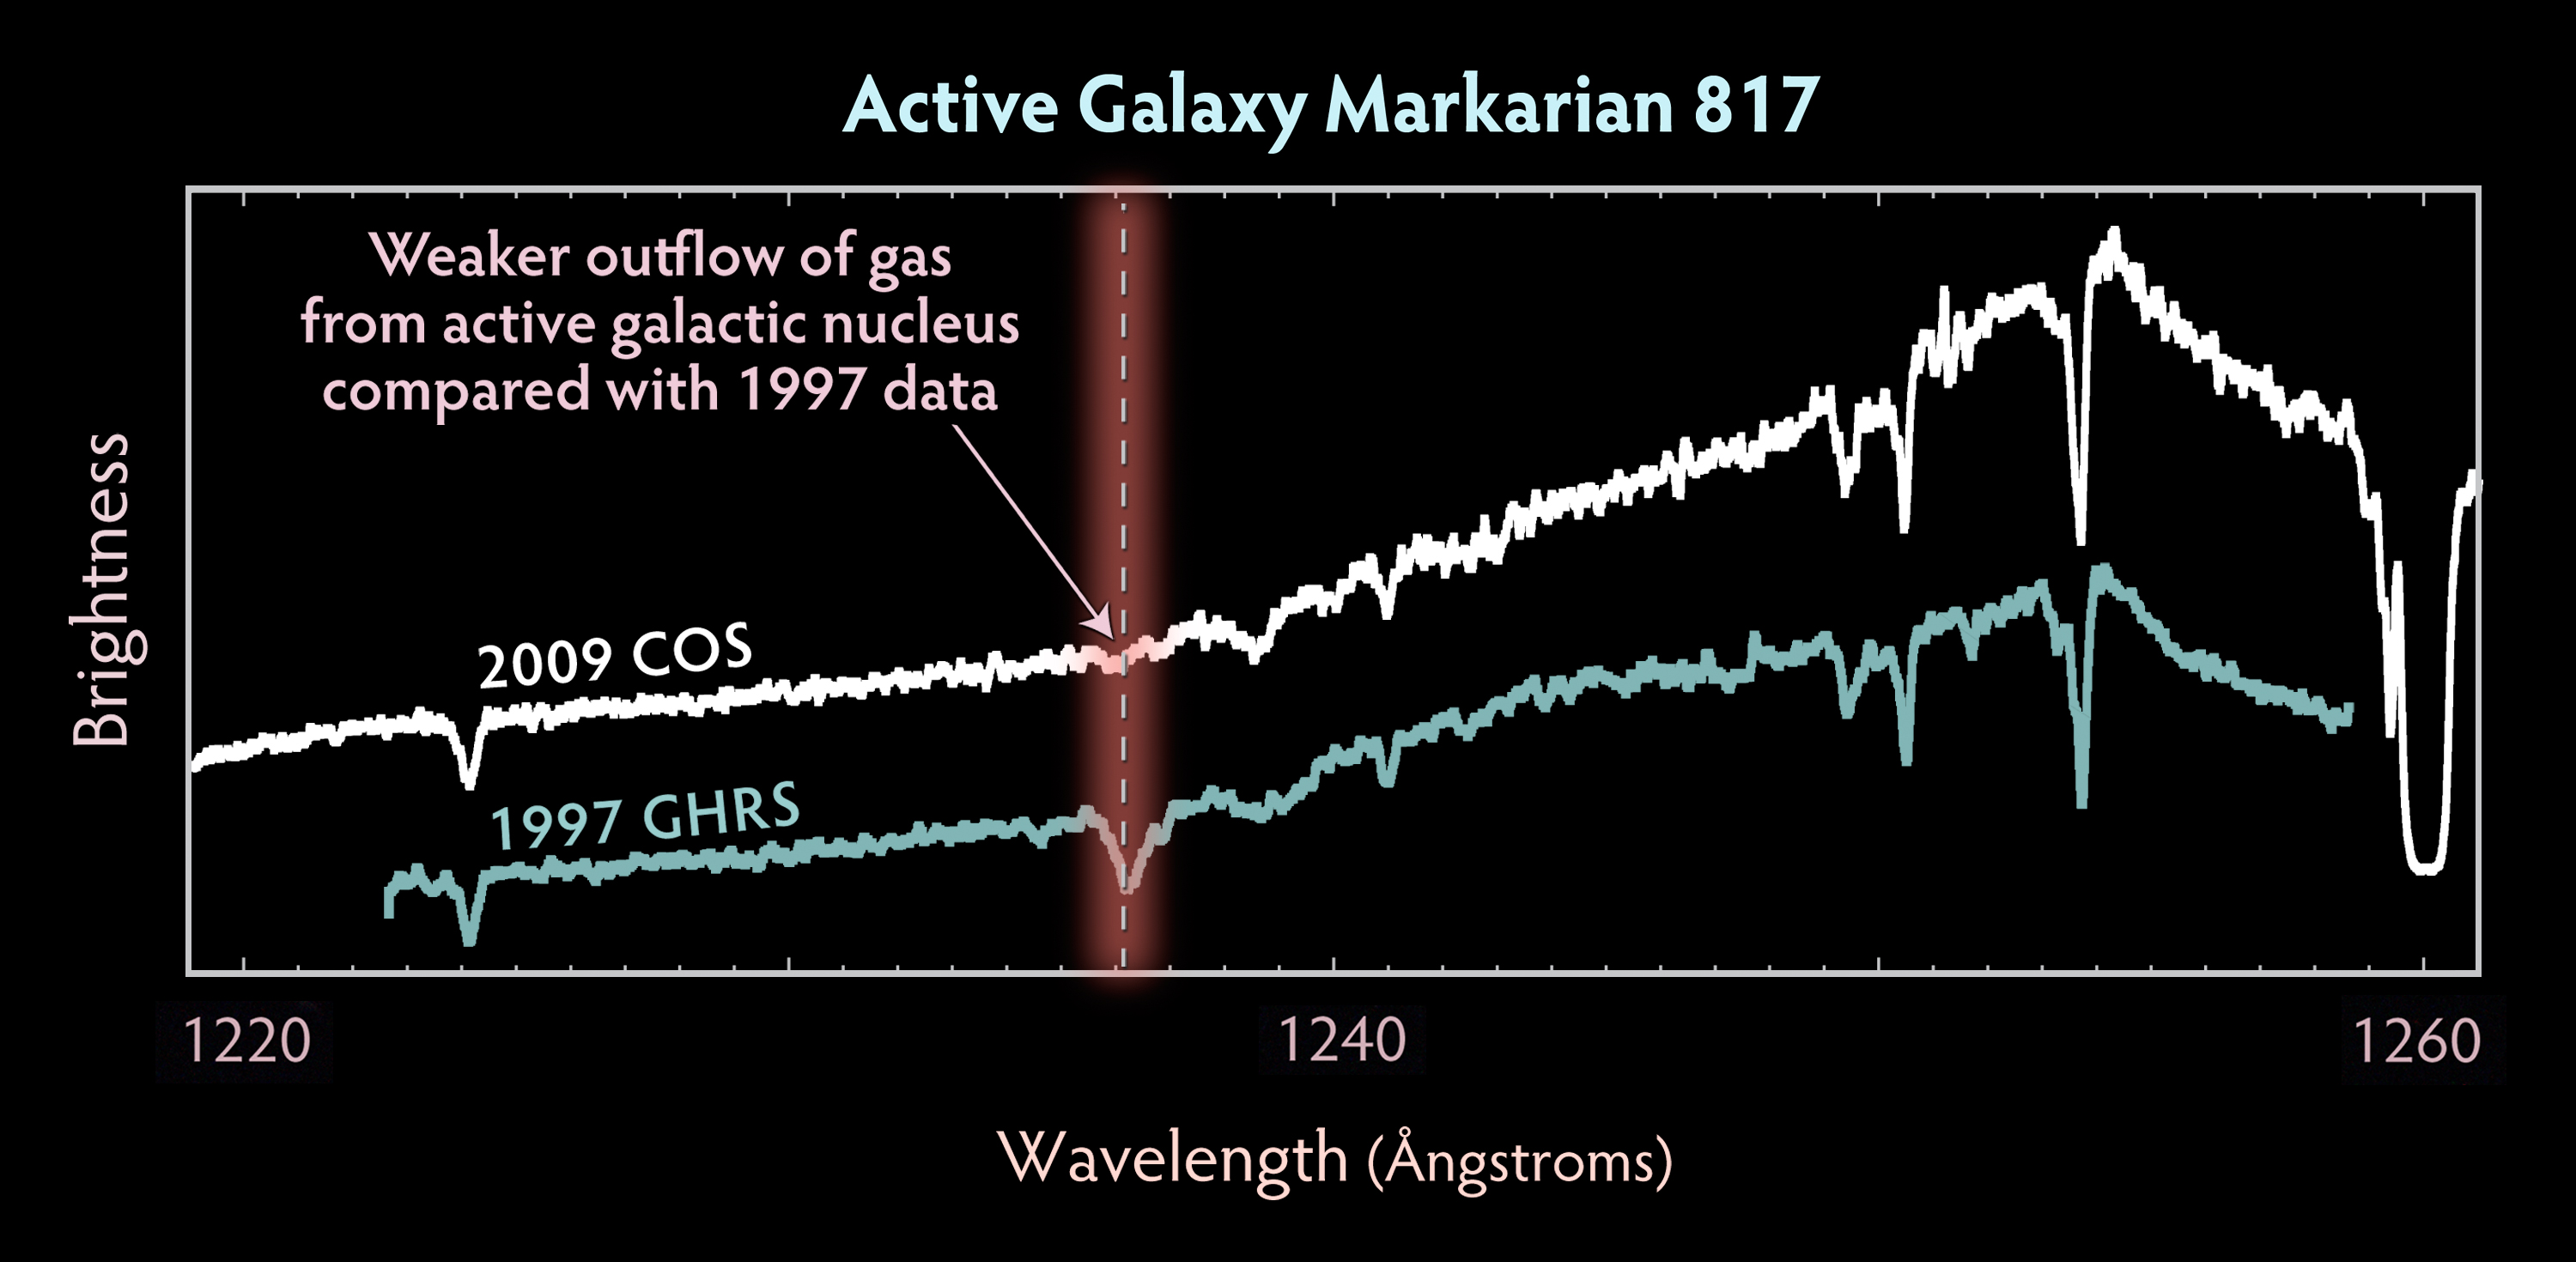

Markarian 817 COS Spectrum

Comparison of Markarian 817 spectra taken with the COS detector in 2009 and GHRS detector in 1997

Credit: NASA, ESA, and the Hubble SM4 ERO Team